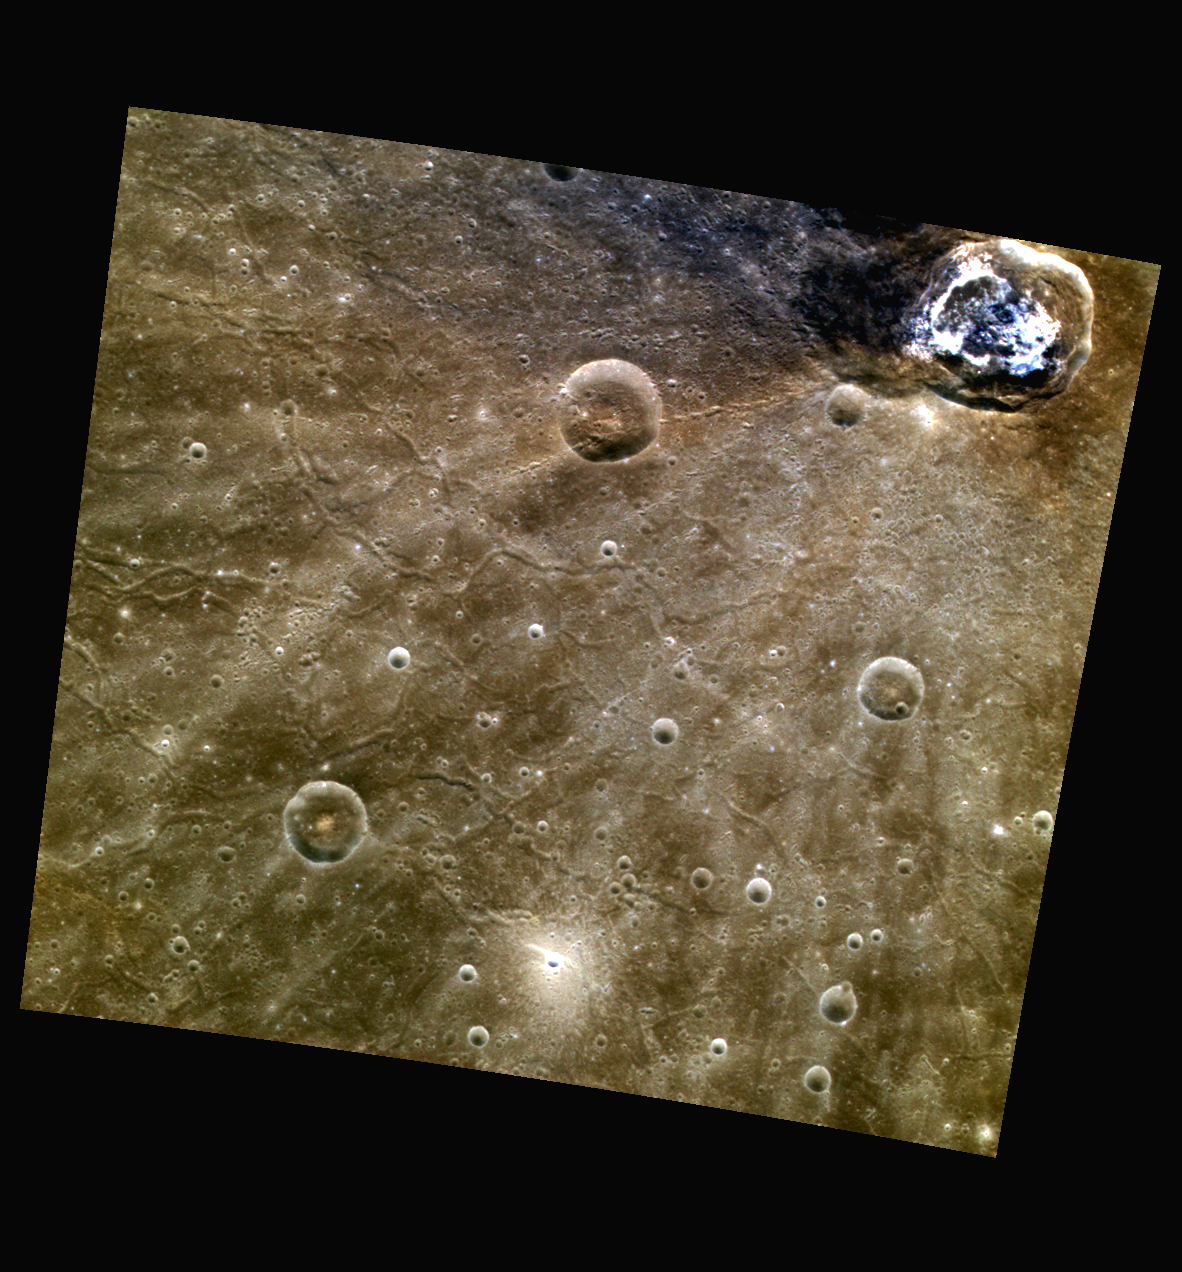

The Beauty of Balanchine

Balanchine crater, located at the top of this scene, shows its bright hollows and Low Reflectance Material (LRM) that was excavated from the crater cavity in this color composite image. Also visible in this image are the troughs, or graben, typical of areas within Caloris’ basin floor.

This image was acquired as part of MDIS’s high-resolution 3-color imaging campaign. The 3-color campaign is a major mapping activity in MESSENGER’s extended mission. It complements the 8-color base map (at an average resolution of 1 km/pixel) acquired during MESSENGER’s primary mission by imaging Mercury’s surface in a subset of the color filters at the highest resolution possible. The three narrow-band color filters are centered at wavelengths of 430 nm, 750 nm, and 1000 nm, and image resolutions generally range from 100 to 400 meters/pixel in the northern hemisphere.

Date acquired: June 15, 2012
Image Mission Elapsed Time (MET): 248288884, 248288876, 248288880
Image ID: 2022974, 2022972, 2022973
Instrument: Wide Angle Camera (WAC) of the Mercury Dual Imaging System (MDIS)
WAC filters: 9, 7, 6 (996, 748, 433 nanometers) in red, green, and blue
Center Latitude: 36.76°
Center Longitude: 172.9° E
Resolution: 206 meters/pixel
Scale: Balanchine, the large crater at the top of the image, has a diameter of approximately 41 km (25.5 miles).
Incidence Angle: 37.0°
Emission Angle: 0.2°
Phase Angle: 36.9°

The MESSENGER spacecraft is the first ever to orbit the planet Mercury, and the spacecraft’s seven scientific instruments and radio science investigation are unraveling the history and evolution of the Solar System’s innermost planet. Visit the Why Mercury? section of this website to learn more about the key science questions that the MESSENGER mission is addressing. During the one-year primary mission, MDIS acquired 88,746 images and extensive other data sets. MESSENGER is now in a year-long extended mission, during which plans call for the acquisition of more than 80,000 additional images to support MESSENGER’s science goals.

These images are from MESSENGER, a NASA Discovery mission to conduct the first orbital study of the innermost planet, Mercury. For information regarding the use of images, see the MESSENGER image use policy.

Credit: NASA/Johns Hopkins University Applied Physics Laboratory/Carnegie Institution of Washington